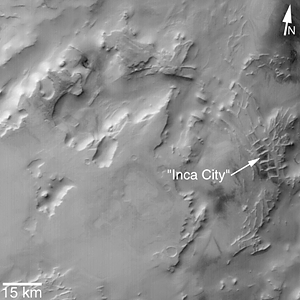

“Inca City” is Part of a Circular Feature

MGS MOC Release No. MOC2-319, 8 August 2002

“Inca City” is the informal name given by Mariner 9 scientists in 1972 to a set of intersecting, rectilinear ridges that are located among the layered materials of the south polar region of Mars. Their origin has never been understood; most investigators thought they might be sand dunes, either modern dunes or, more likely, dunes that were buried, hardened, then exhumed. Others considered them to be dikes formed by injection of molten rock (magma) or soft sediment into subsurface cracks that subsequently hardened and then were exposed at the surface by wind erosion.

The Mars Global Surveyor (MGS) Mars Orbiter Camera (MOC) has provided new information about the “Inca City” ridges, though the camera’s images still do not solve the mystery. The new information comes in the form of a MOC red wide angle context frame taken in mid-southern spring, shown above left and above right. The original Mariner 9 view of the ridges is seen at the center. The MOC image shows that the “Inca City” ridges, located at 82°S, 67°W, are part of a larger circular structure that is about 86 km (53 mi) across. It is possible that this pattern reflects an origin related to an ancient, eroded meteor impact crater that was filled-in, buried, then partially exhumed. In this case, the ridges might be the remains of filled-in fractures in the bedrock into which the crater formed, or filled-in cracks within the material that filled the crater. Or both explanations could be wrong. While the new MOC image shows that “Inca City” has a larger context as part of a circular form, it does not reveal the exact origin of these striking and unusual martian landforms.

Credit: NASA/JPL/MSSS